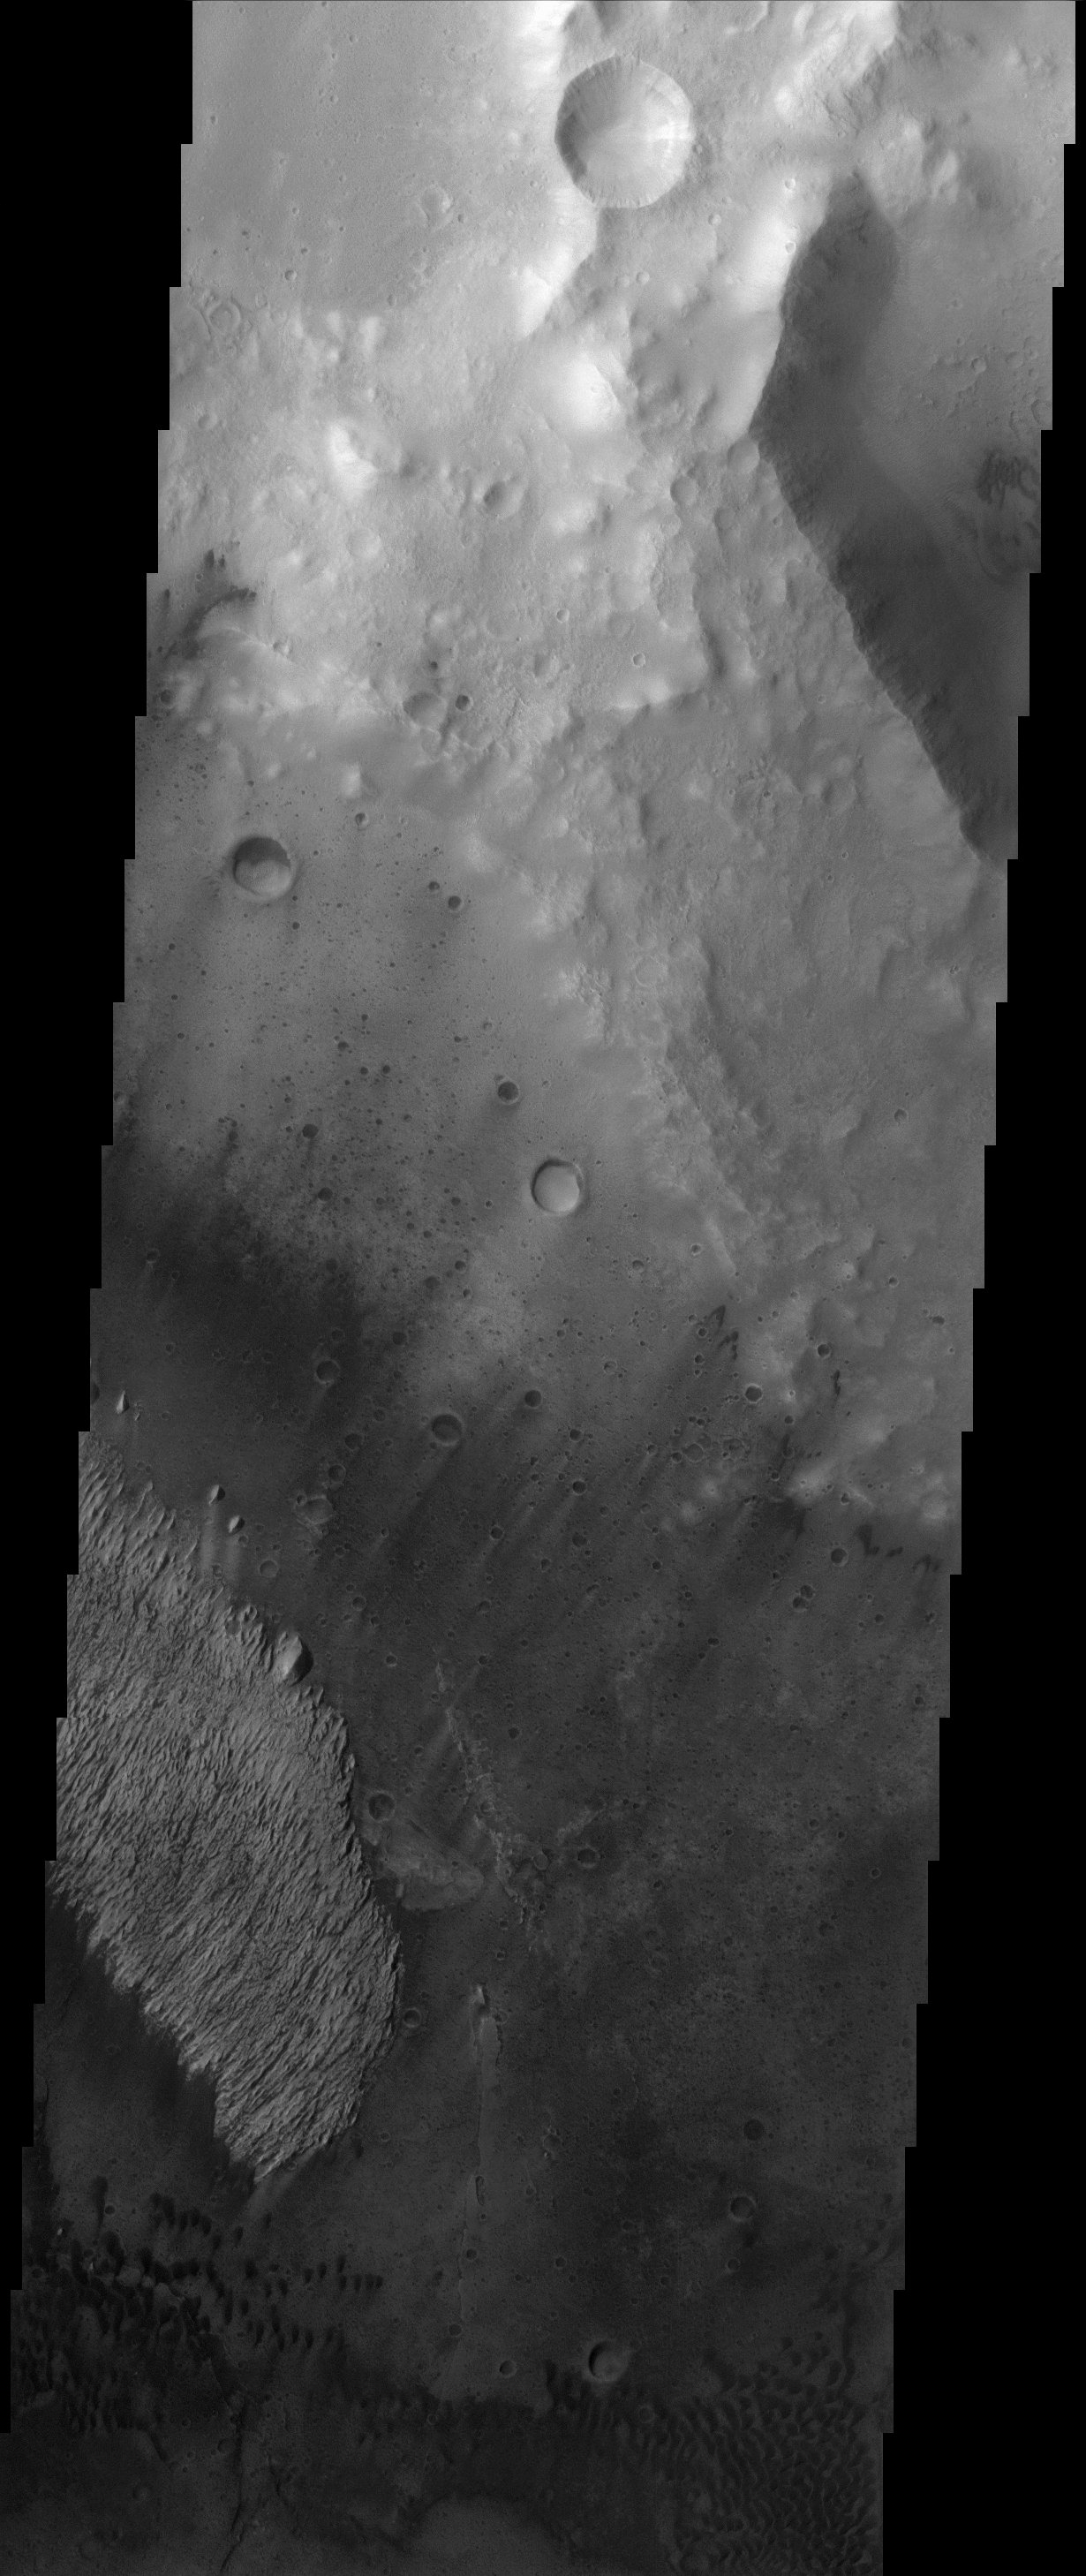

Trouvelot Crater Deposit

Like many of the craters in the Oxia Palus region of Mars, Trouvelot Crater hosts an eroded, light-toned, sedimentary deposit on its floor. Compared with the much larger example in Becquerel Crater to the NE, the Trouvelot deposit has been so eroded by the scouring action of dark, wind-blown sand that very little of it remains. Tiny outliers of bright material separated from the main mass attest to the once, more really extensive coverage by the deposit. A similar observation can be made for White Rock, the best known example of a bright, crater interior deposit. The origin of the sediments in these deposits remains enigmatic but they are likely the result of fallout from ash or dust carried by the thin martian atmosphere.

Note: this THEMIS visual image has not been radiometrically nor geometrically calibrated for this preliminary release. An empirical correction has been performed to remove instrumental effects. A linear shift has been applied in the cross-track and down-track direction to approximate spacecraft and planetary motion. Fully calibrated and geometrically projected images will be released through the Planetary Data System in accordance with Project policies at a later time.

NASA’s Jet Propulsion Laboratory manages the 2001 Mars Odyssey mission for NASA’s Office of Space Science, Washington, D.C. The Thermal Emission Imaging System (THEMIS) was developed by Arizona State University, Tempe, in collaboration with Raytheon Santa Barbara Remote Sensing. The THEMIS investigation is led by Dr. Philip Christensen at Arizona State University. Lockheed Martin Astronautics, Denver, is the prime contractor for the Odyssey project, and developed and built the orbiter. Mission operations are conducted jointly from Lockheed Martin and from JPL, a division of the California Institute of Technology in Pasadena.

Credit: NASA/JPL/Arizona State University